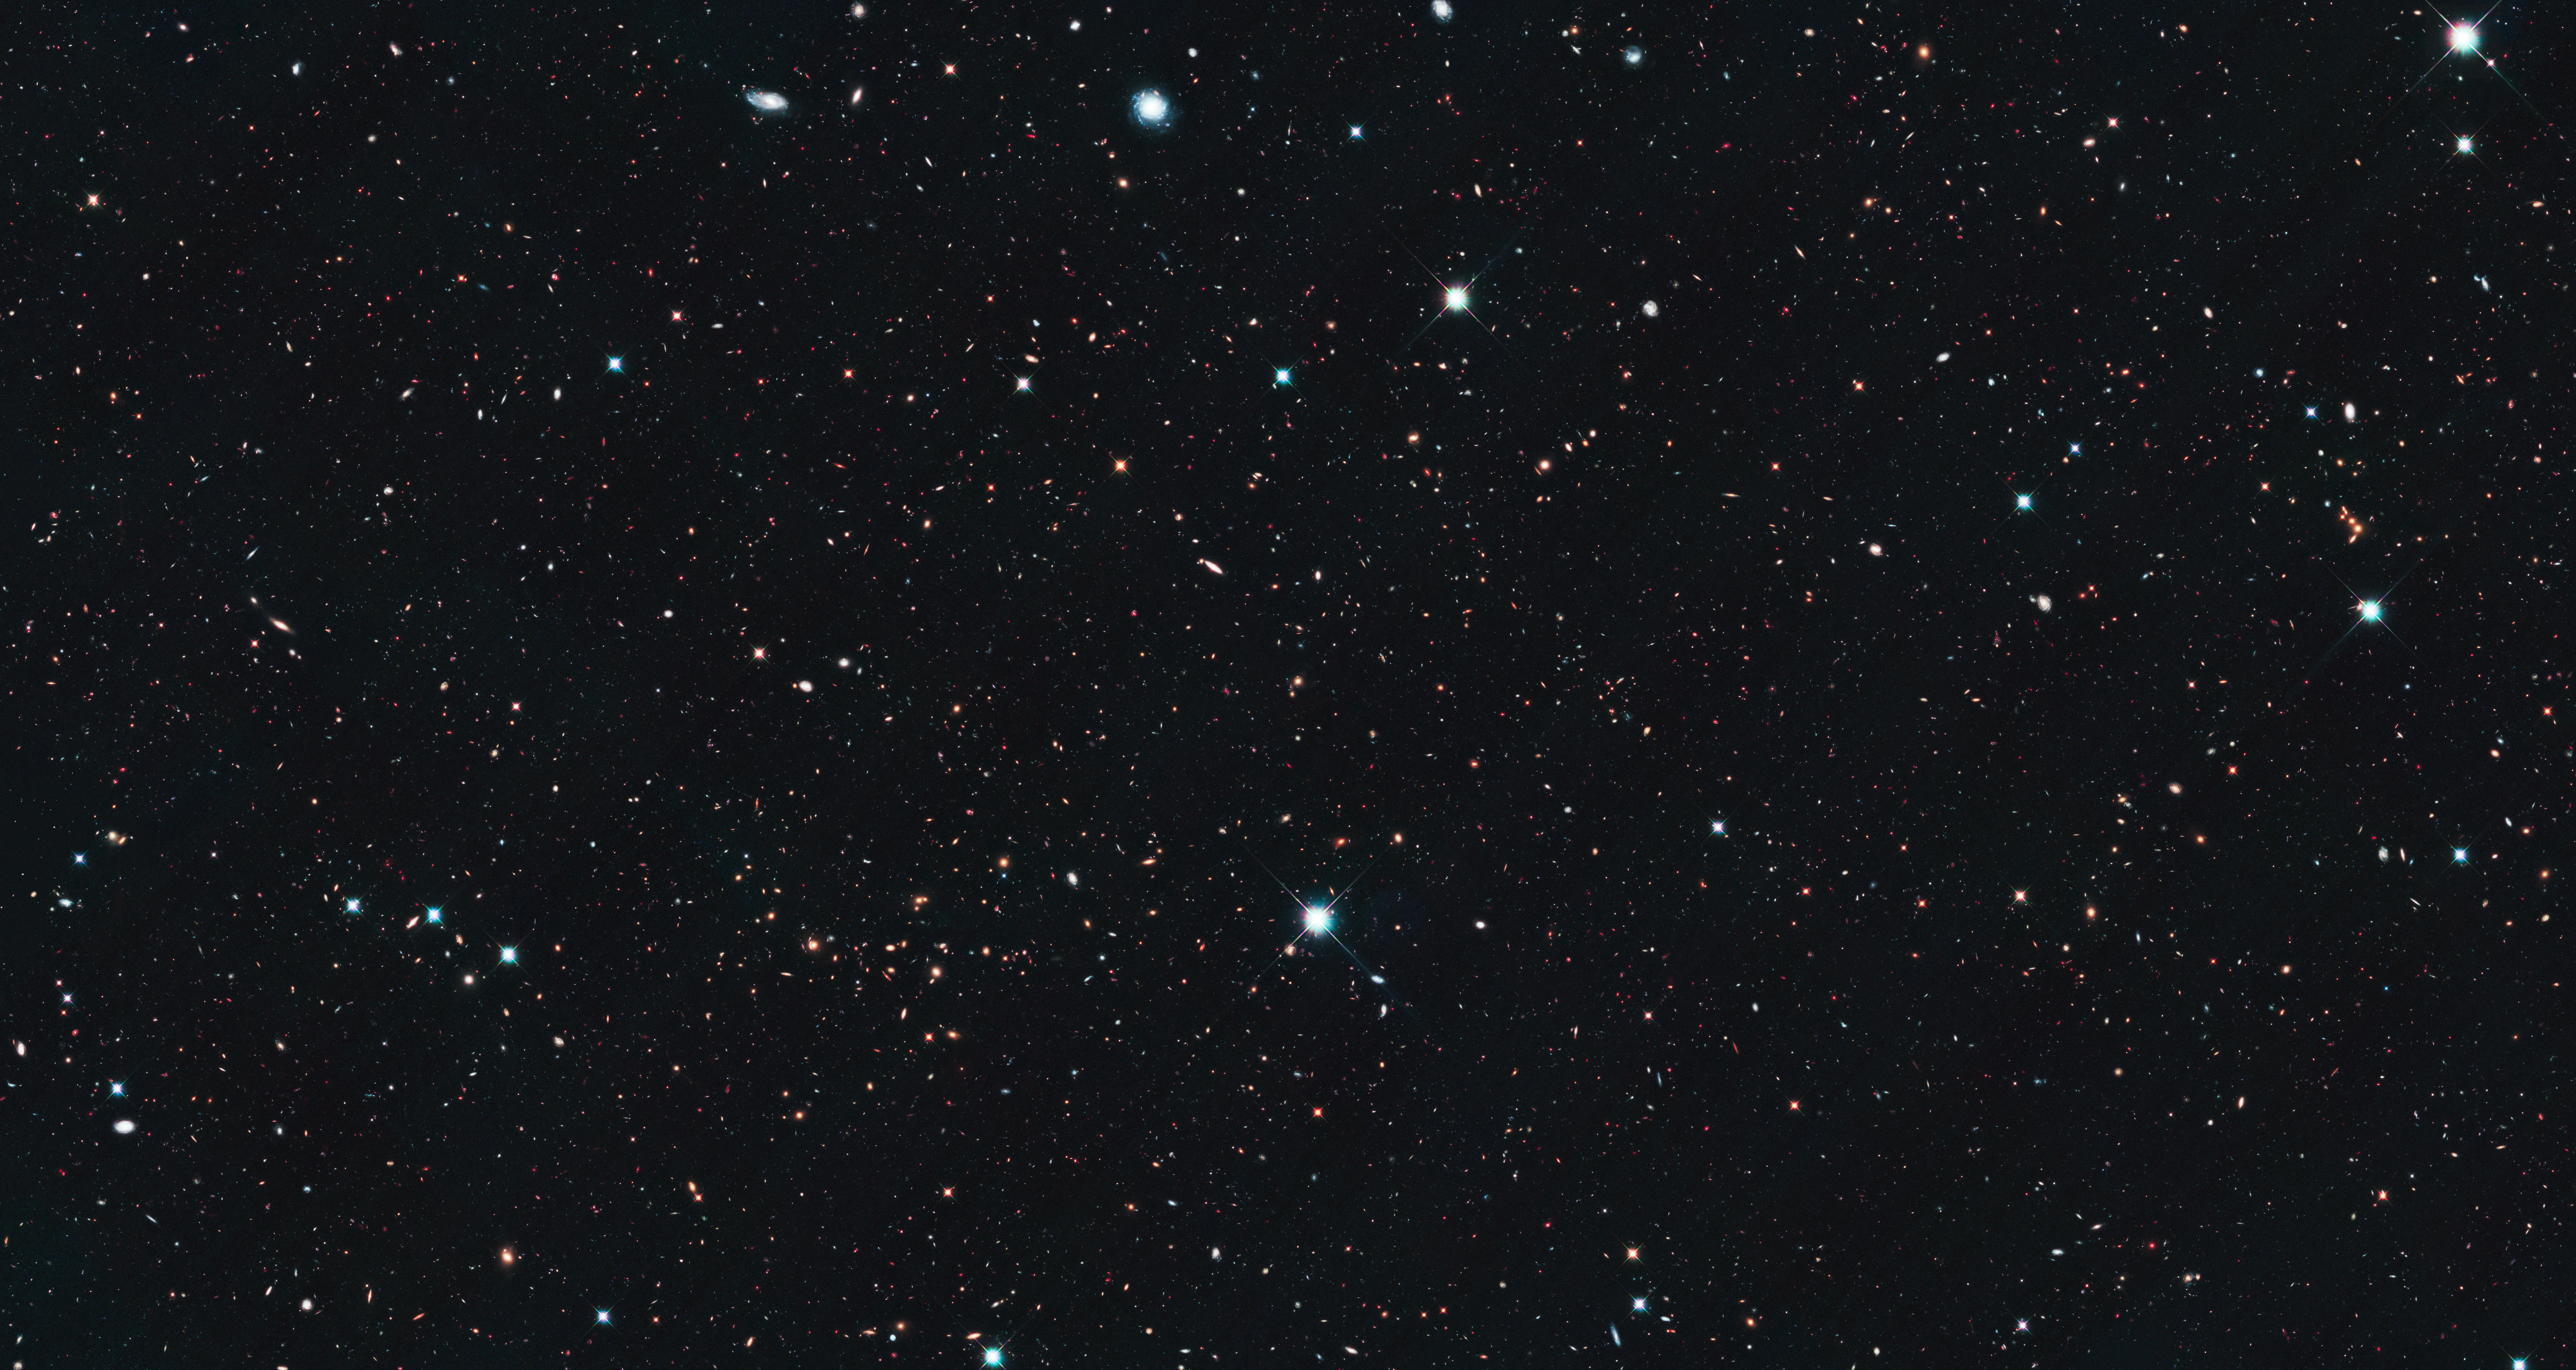

CANDELS Ultra Deep Survey (UDS)

Object Name: Ultra Deep Survey (UDS)
Object Description: Galactic survey
Instrument: HST/ACS/WFC and HST/WFC3/IR
Filters: ACS/WFC: F606W (V) and F814W (I) WFC3/IR: F125W (J) and F160W (H)

This image is a composite of many separate exposures made by the ACS and WFC3 instruments on the Hubble Space Telescope using different filters that isolate broad wavelengths. The color results from assigning different hues (colors) to each monochromatic image. In this case, the assigned colors are: Blue: F606W (V) Green: F814W (I) Red: F125W (J) + F160W (H)

Credit: NASA, ESA, A. van der Wel (Max Planck Institute for Astronomy, Heidelberg, Germany), H. Ferguson and A. Koekemoer (STScI), and the CANDELS team